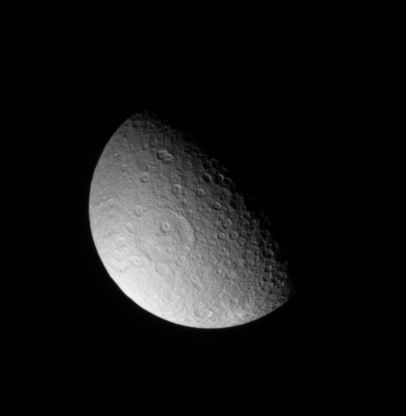

Soaring Over Rhea

The Cassini spacecraft takes a northern view of Rhea, spying the large Tirawa impact basin left of center.

The moon’s noted bright-rayed crater can be seen at bottom. See PIA08148 for a more southerly view of this same region.

Lit terrain seen here is on the anti-Saturn side of Rhea (1,528 kilometers, or 949 miles across). North is up.

The image was taken in visible light with the Cassini spacecraft narrow-angle camera on March 20, 2008. The view was acquired at a distance of approximately 1.1 million kilometers (652,000 miles) from Rhea and at a Sun-Rhea-spacecraft, or phase, angle of 74 degrees. Image scale is 6 kilometers (4 miles) per pixel.

The Cassini-Huygens mission is a cooperative project of NASA, the European Space Agency and the Italian Space Agency. The Jet Propulsion Laboratory, a division of the California Institute of Technology in Pasadena, manages the mission for NASA’s Science Mission Directorate, Washington, D.C. The Cassini orbiter and its two onboard cameras were designed, developed and assembled at JPL. The imaging operations center is based at the Space Science Institute in Boulder, Colo.

Credit: NASA/JPL/Space Science Institute